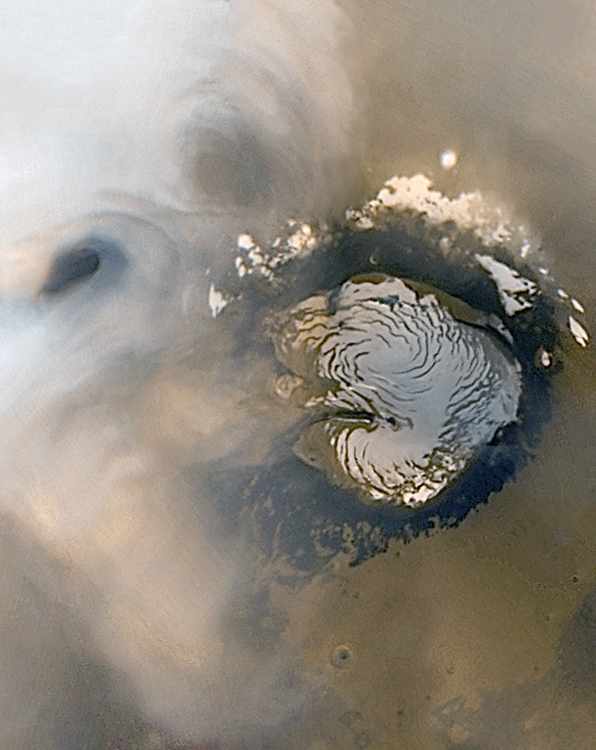

MGS Mars Orbiter Camera: 10 Years In Space

7 November 2006
Mars Global Surveyor (MGS) was launched 10 years ago today, on 7 November 1996. The spacecraft reached Mars on 12 September 1997, and has been observing the ever-changing red planet over the course of the past 5 martian years.

The Mars Orbiter Camera (MOC) has spent 10 years in the near vacuum of space — not bad, considering that the Primary Mission, at the time of launch, was expected to end in early 2000. Since September 1997, MOC has been acquiring new images that highlight the geology and meteorology of Mars; more than 240,000 images have been returned to Earth. A recent example, from 15 October 2006, is shown here.

Two annular (i.e., somewhat circular) clouds are seen in the upper left corner of this mosaic of MOC wide angle camera daily global mapping images. To the right of the picture’s center is the martian north polar cap. The image has a scale of about 7.5 kilometers (4.7 miles) per pixel. Annular clouds are common in mid-northern summer in the north polar region, and may result from eddy currents in the lower atmosphere. The appearance of such clouds happens every year; this year they came like clockwork within a two-week forecasted period, based on the previous 4 martian years of experience gained from MGS MOC daily global imaging.

Despite their superficial resemblance to Earth-orbiting satellite views of hurricanes, these cloud features are not the result of strong winds, and they typically dissipate later in the day. The pictures used to make this mosaic were acquired less than 2 days before the MOC was turned off for MGS’s fifth Mars-Earth Solar Conjunction period. During Conjunction, Mars was on the other side of the Sun, relative to Earth, and thus MGS could not transmit data (through the Sun) during the second half of October.

Examples of north polar annular clouds seen in previous Mars years were featured by the MGS MOC team in September 2005: “Celebrating 8 Years at Mars: Repeated Weather Events.”

Credit: NASA/JPL/Malin Space Science Systems